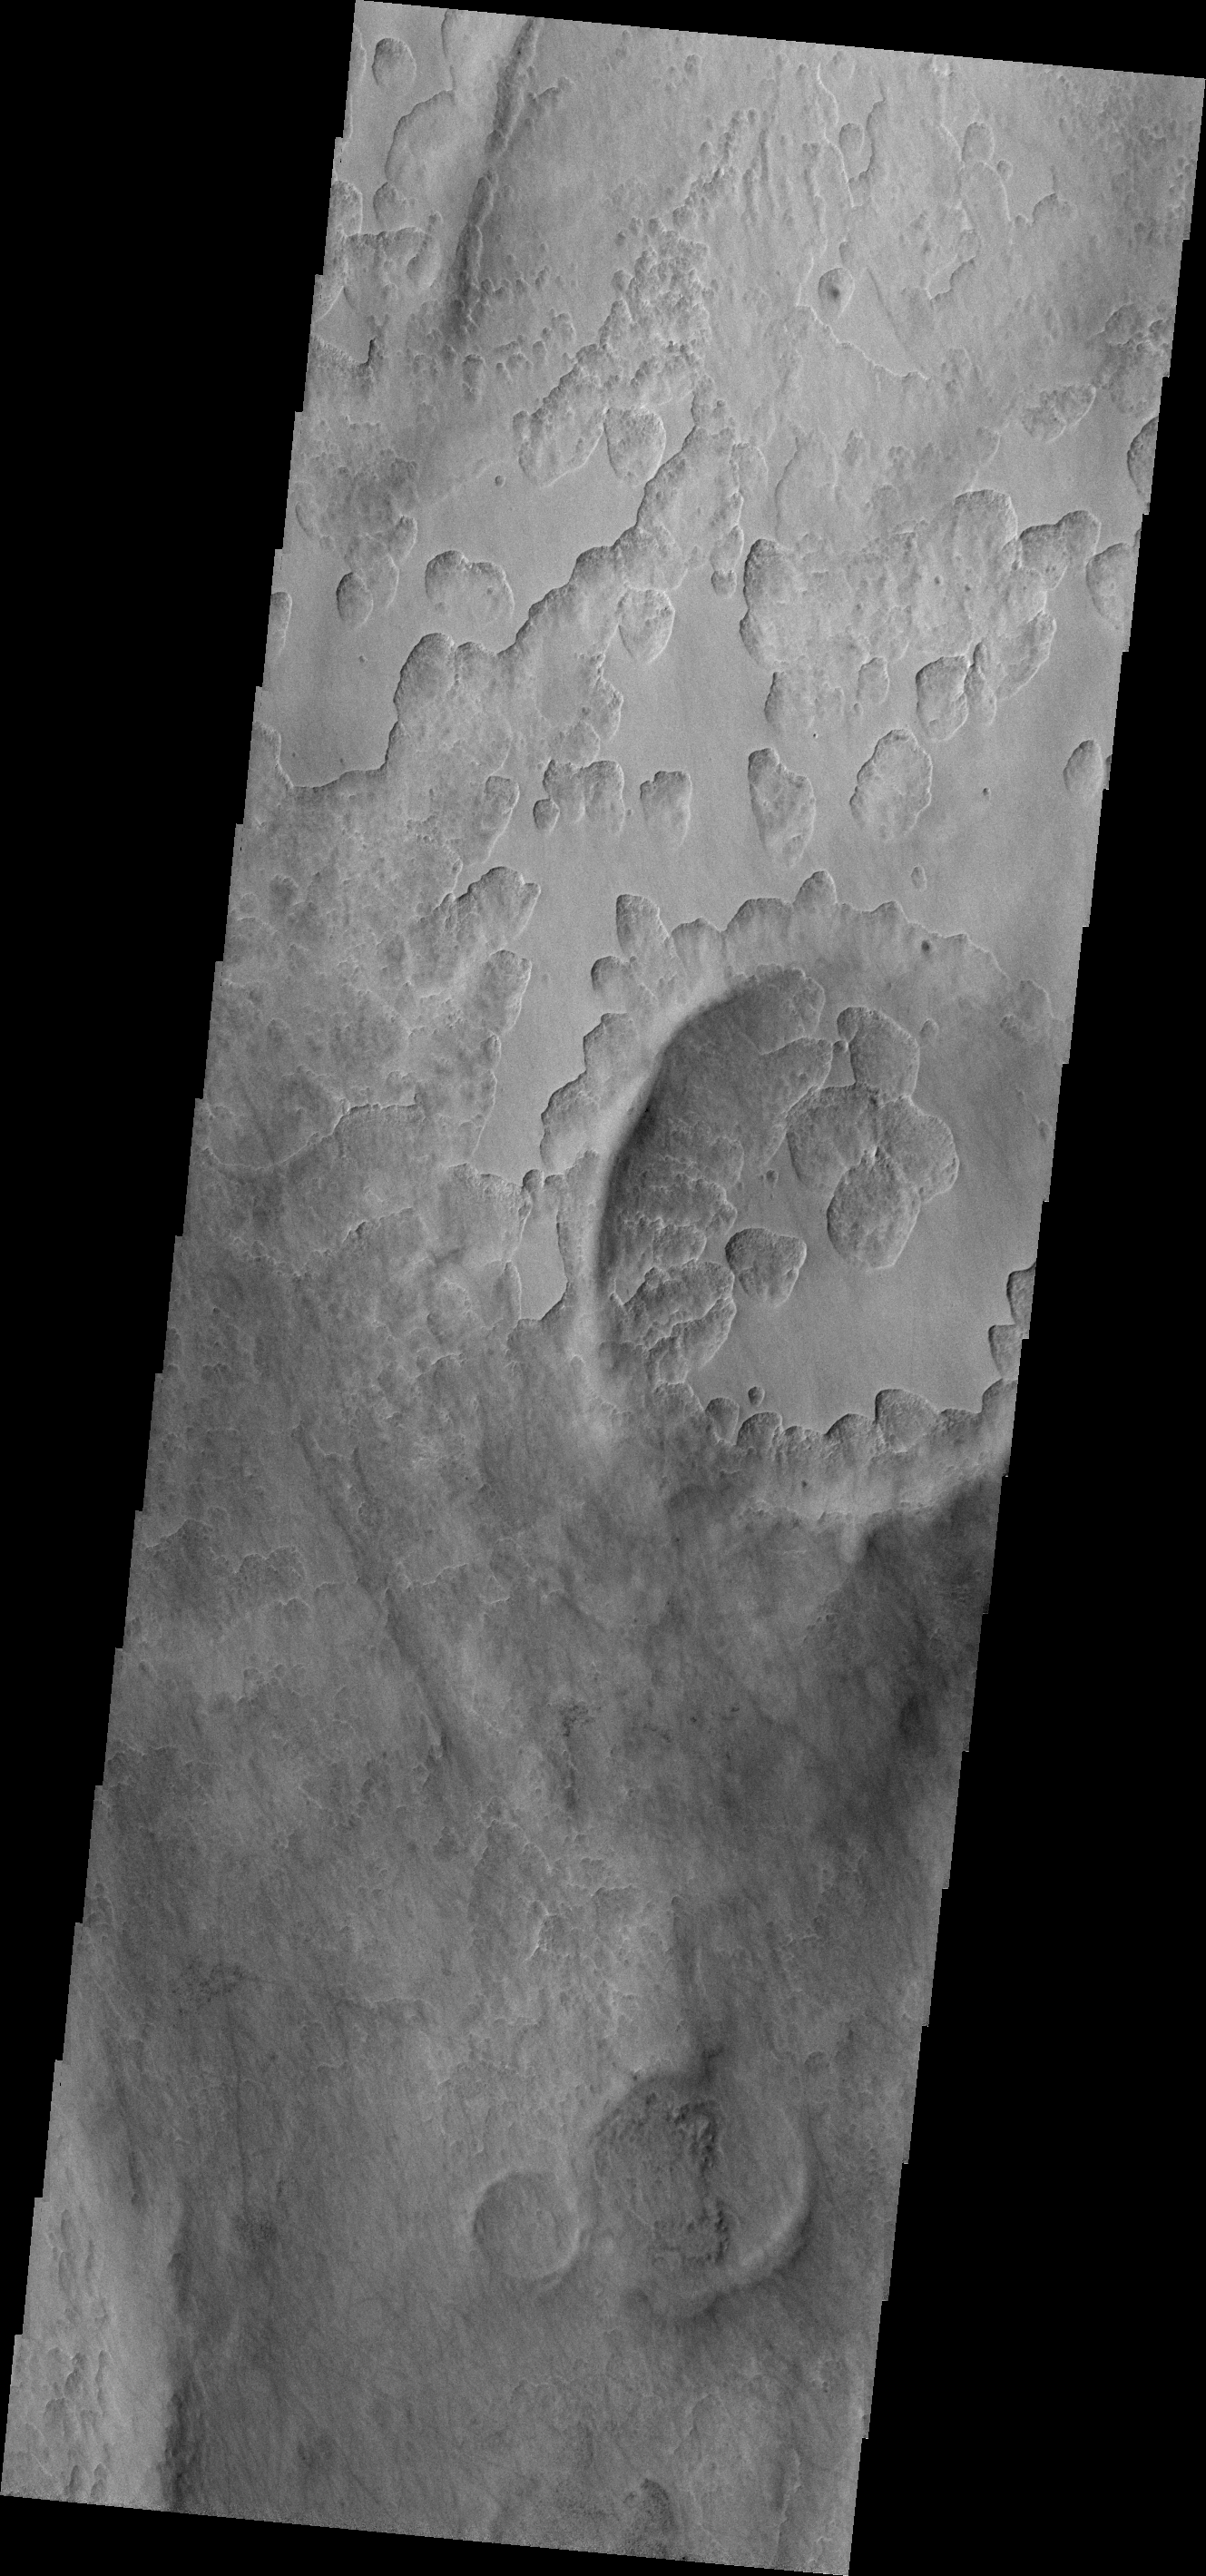

Peneus Patera

The unusual shallow, scalloped depressions in this image are located on the margin Peneus Patera, south of Hellas Planitia. It may be that volatiles, such as ice, are involved in the formation of these depressions.

Credit: NASA/JPL/ASU